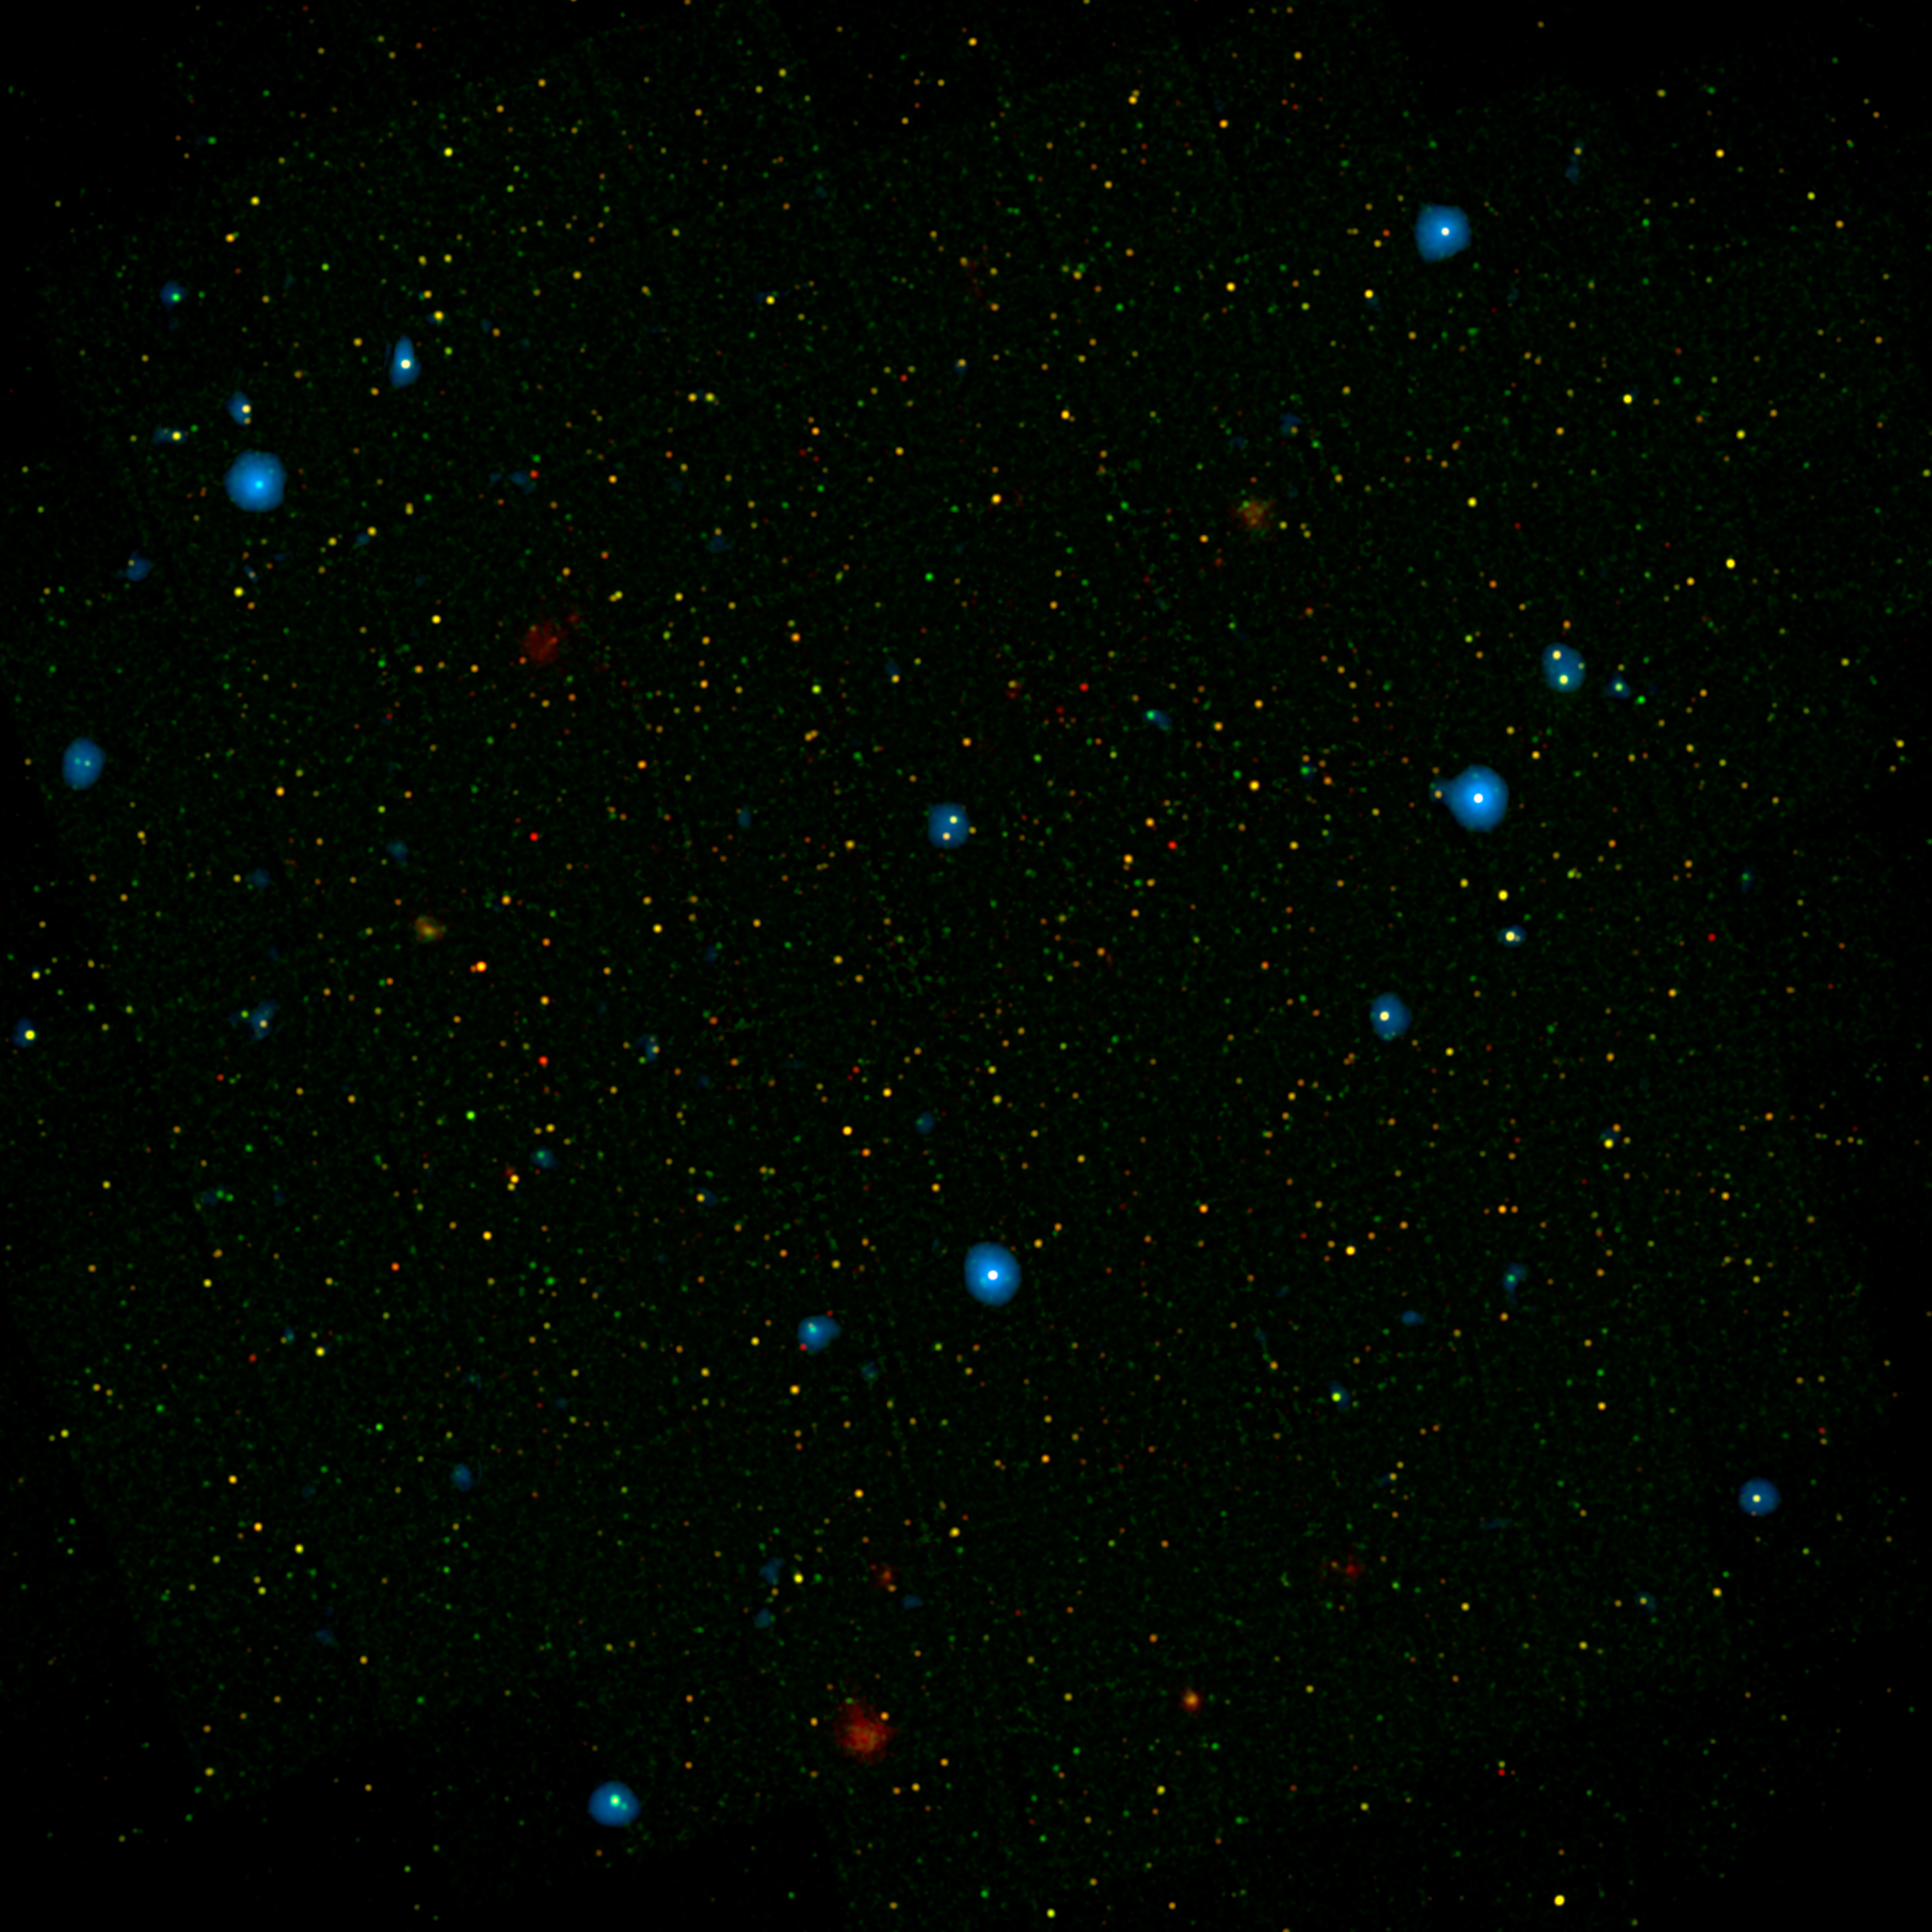

A Black Hole ‘Choir’

The blue dots in this field of galaxies, known as the COSMOS field, show galaxies that contain supermassive black holes emitting high-energy X-rays. The black holes were detected by NASA’s Nuclear Spectroscopic Array, or NuSTAR, which spotted 32 such black holes in this field and has observed hundreds across the whole sky so far.

The other colored dots are galaxies that host black holes emitting lower-energy X-rays, and were spotted by NASA’s Chandra X-ray Observatory. Chandra data show X-rays with energies between 0.5 to 7 kiloelectron volts, while NuSTAR data show X-rays between 8 to 24 kiloelectron volts.

NuSTAR is a Small Explorer mission led by Caltech and managed by JPL for NASA’s Science Mission Directorate in Washington. NuSTAR was developed in partnership with the Danish Technical University and the Italian Space Agency (ASI). The spacecraft was built by Orbital Sciences Corp., Dulles, Virginia. NuSTAR’s mission operations center is at UC Berkeley, and the official data archive is at NASA’s High Energy Astrophysics Science Archive Research Center. ASI provides the mission’s ground station and a mirror archive. JPL is managed by Caltech for NASA.

Credit: NASA/JPL-Caltech